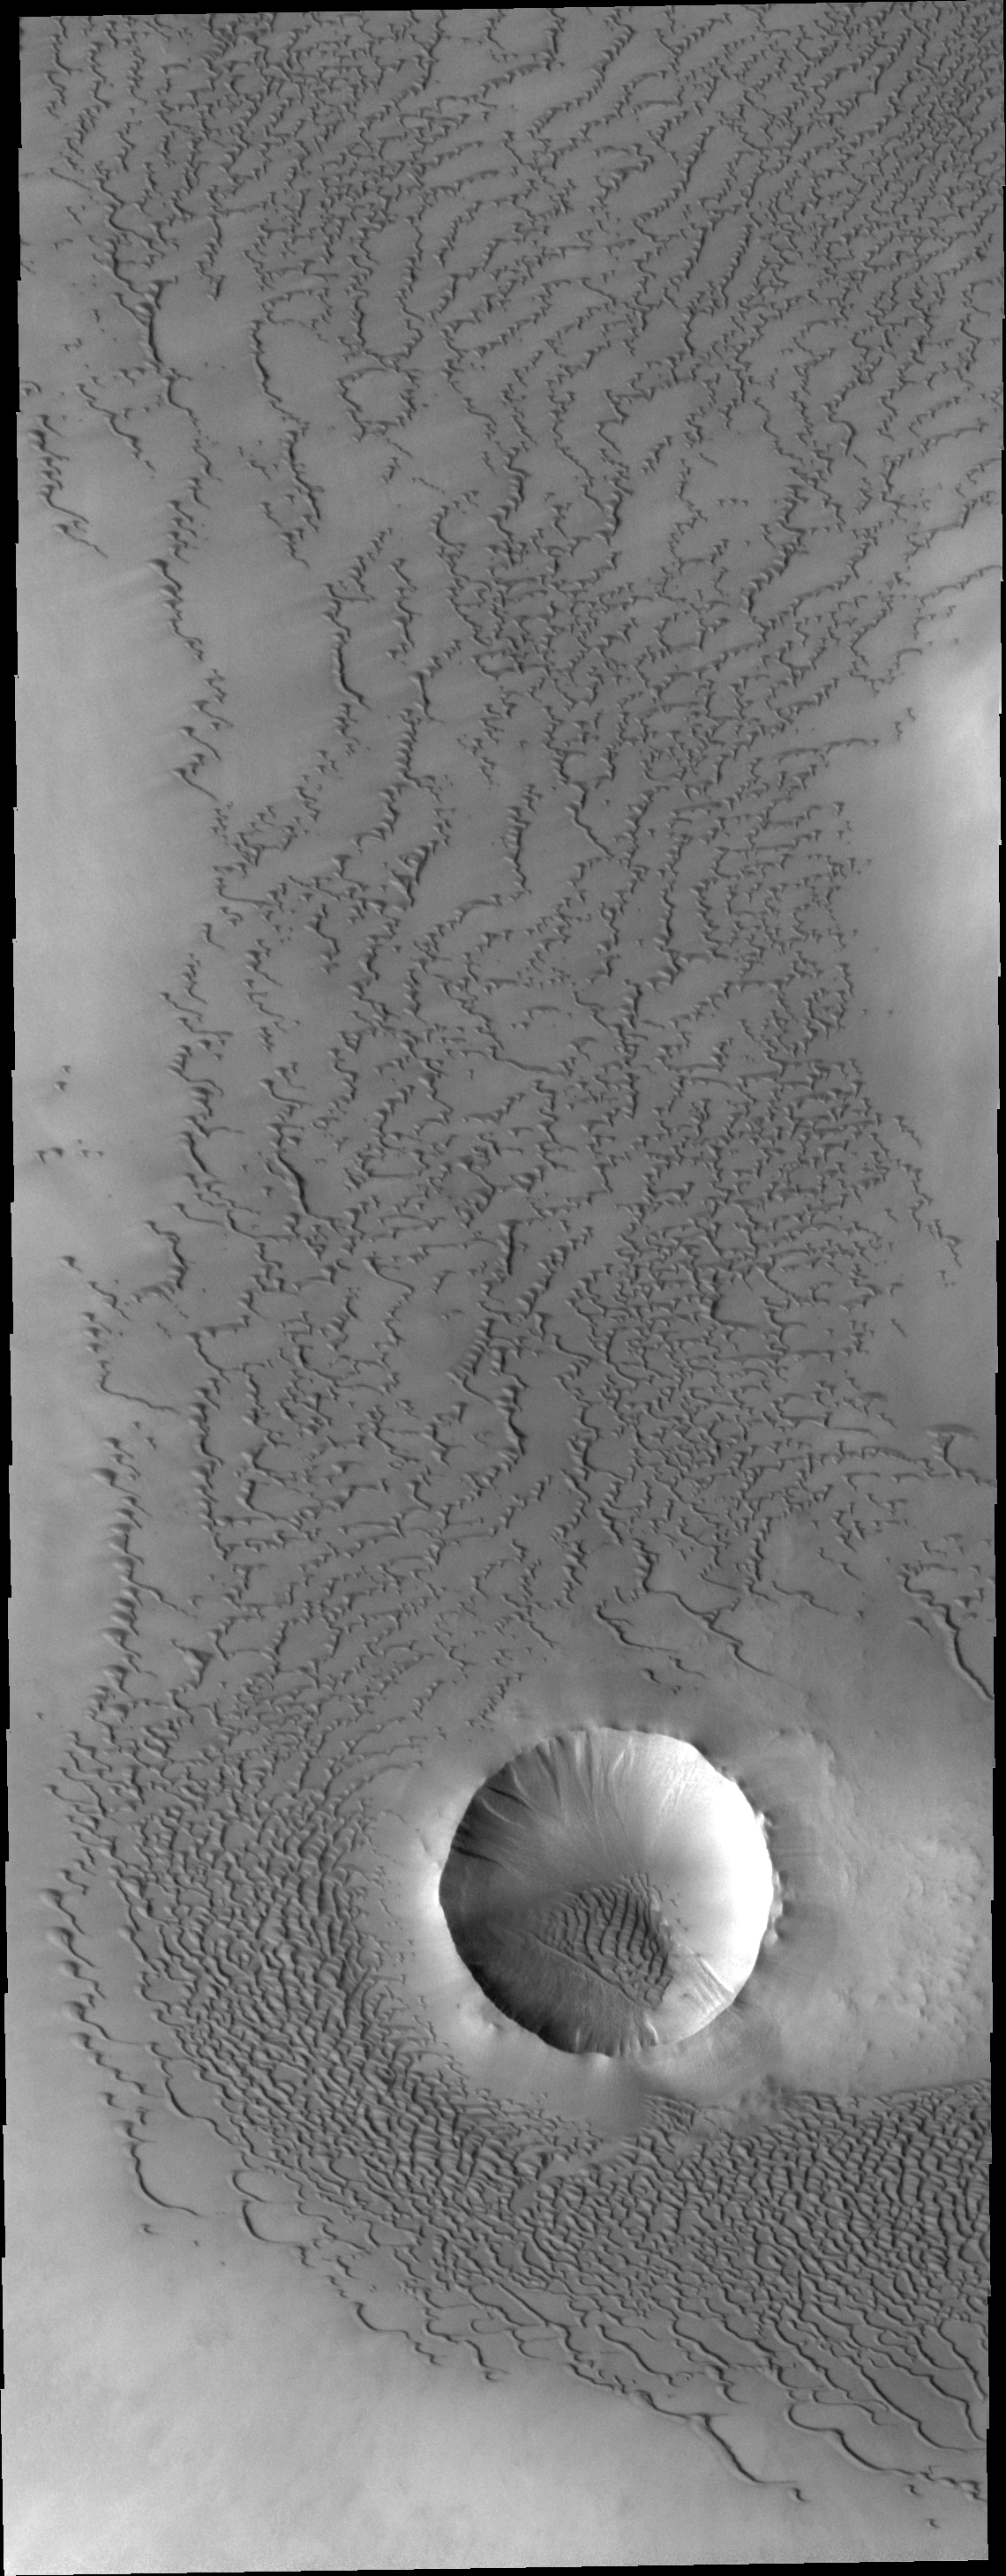

Abalos Undae

This unnamed crater with the interior sand sheet and the dunes outside of it are part of the southern margin of Abalos Undae, a dune field near the north polar cap. Small gullies are located on the interior rim of the crater.

Credit: NASA/JPL-Caltech/ASU